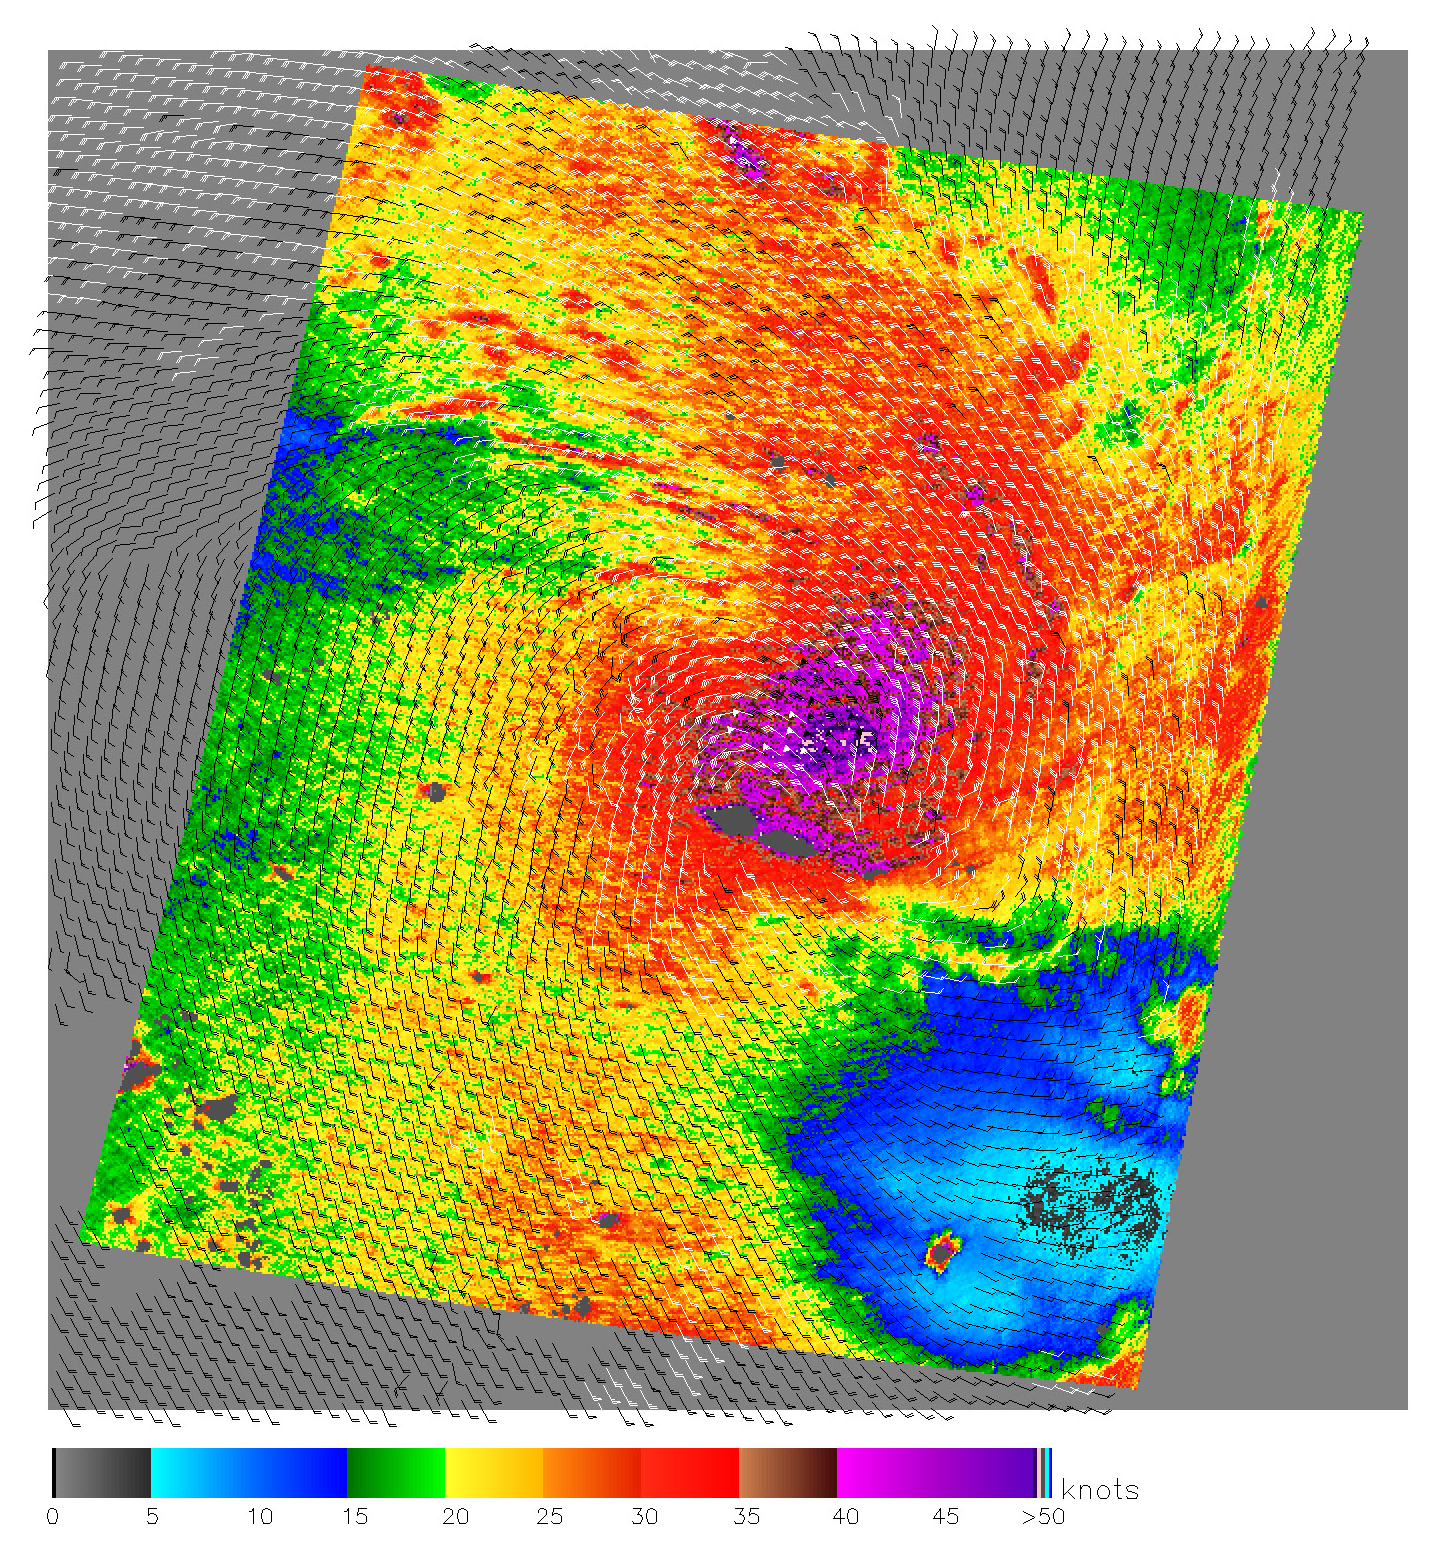

Cyclones in the Pacific

The SeaWinds scatterometer aboard NASA’s QuikScat satellite collected the data used to create this colorful image of Cyclone Olaf churning in the South Pacific on February 16, 2005. The colored background shows the near-surface wind speeds at 2.5-kilometer resolution. The strongest winds, shown in purple, are at the center of the storm, with gradually weakening winds forming rings around the center. The black barbs indicate wind speed and direction at QuikScat’s nominal, 25-kilometer resolution; white barbs indicate areas of heavy rain.

QuikScat Background
NASA’s Quick Scatterometer (QuikScat) spacecraft was launched from Vandenberg Air Force Base, California on June 19, 1999. QuikScat carriesthe SeaWinds scatterometer, a specialized microwave radar that measures near-surface wind speed and direction under all weather and cloud conditions over the Earth’s oceans. More information about the QuikScat mission and observations is available at http://winds.jpl.nasa.gov. QuikScat is managed for NASA’s Science Mission Directorate, Washington, DC, by NASA’s Jet Propulsion Laboratory, Pasadena, CA. JPL also built the SeaWinds radar instrument and is providing ground science processing systems. NASA’s Goddard Space Flight Center, Greenbelt, MD, managed development of the satellite, designed and built by Ball Aerospace & Technologies Corp., Boulder, CO. The National Oceanic and Atmospheric Administration has contributed support to ground systems processing and related activities.

Credit: NASA/JPL